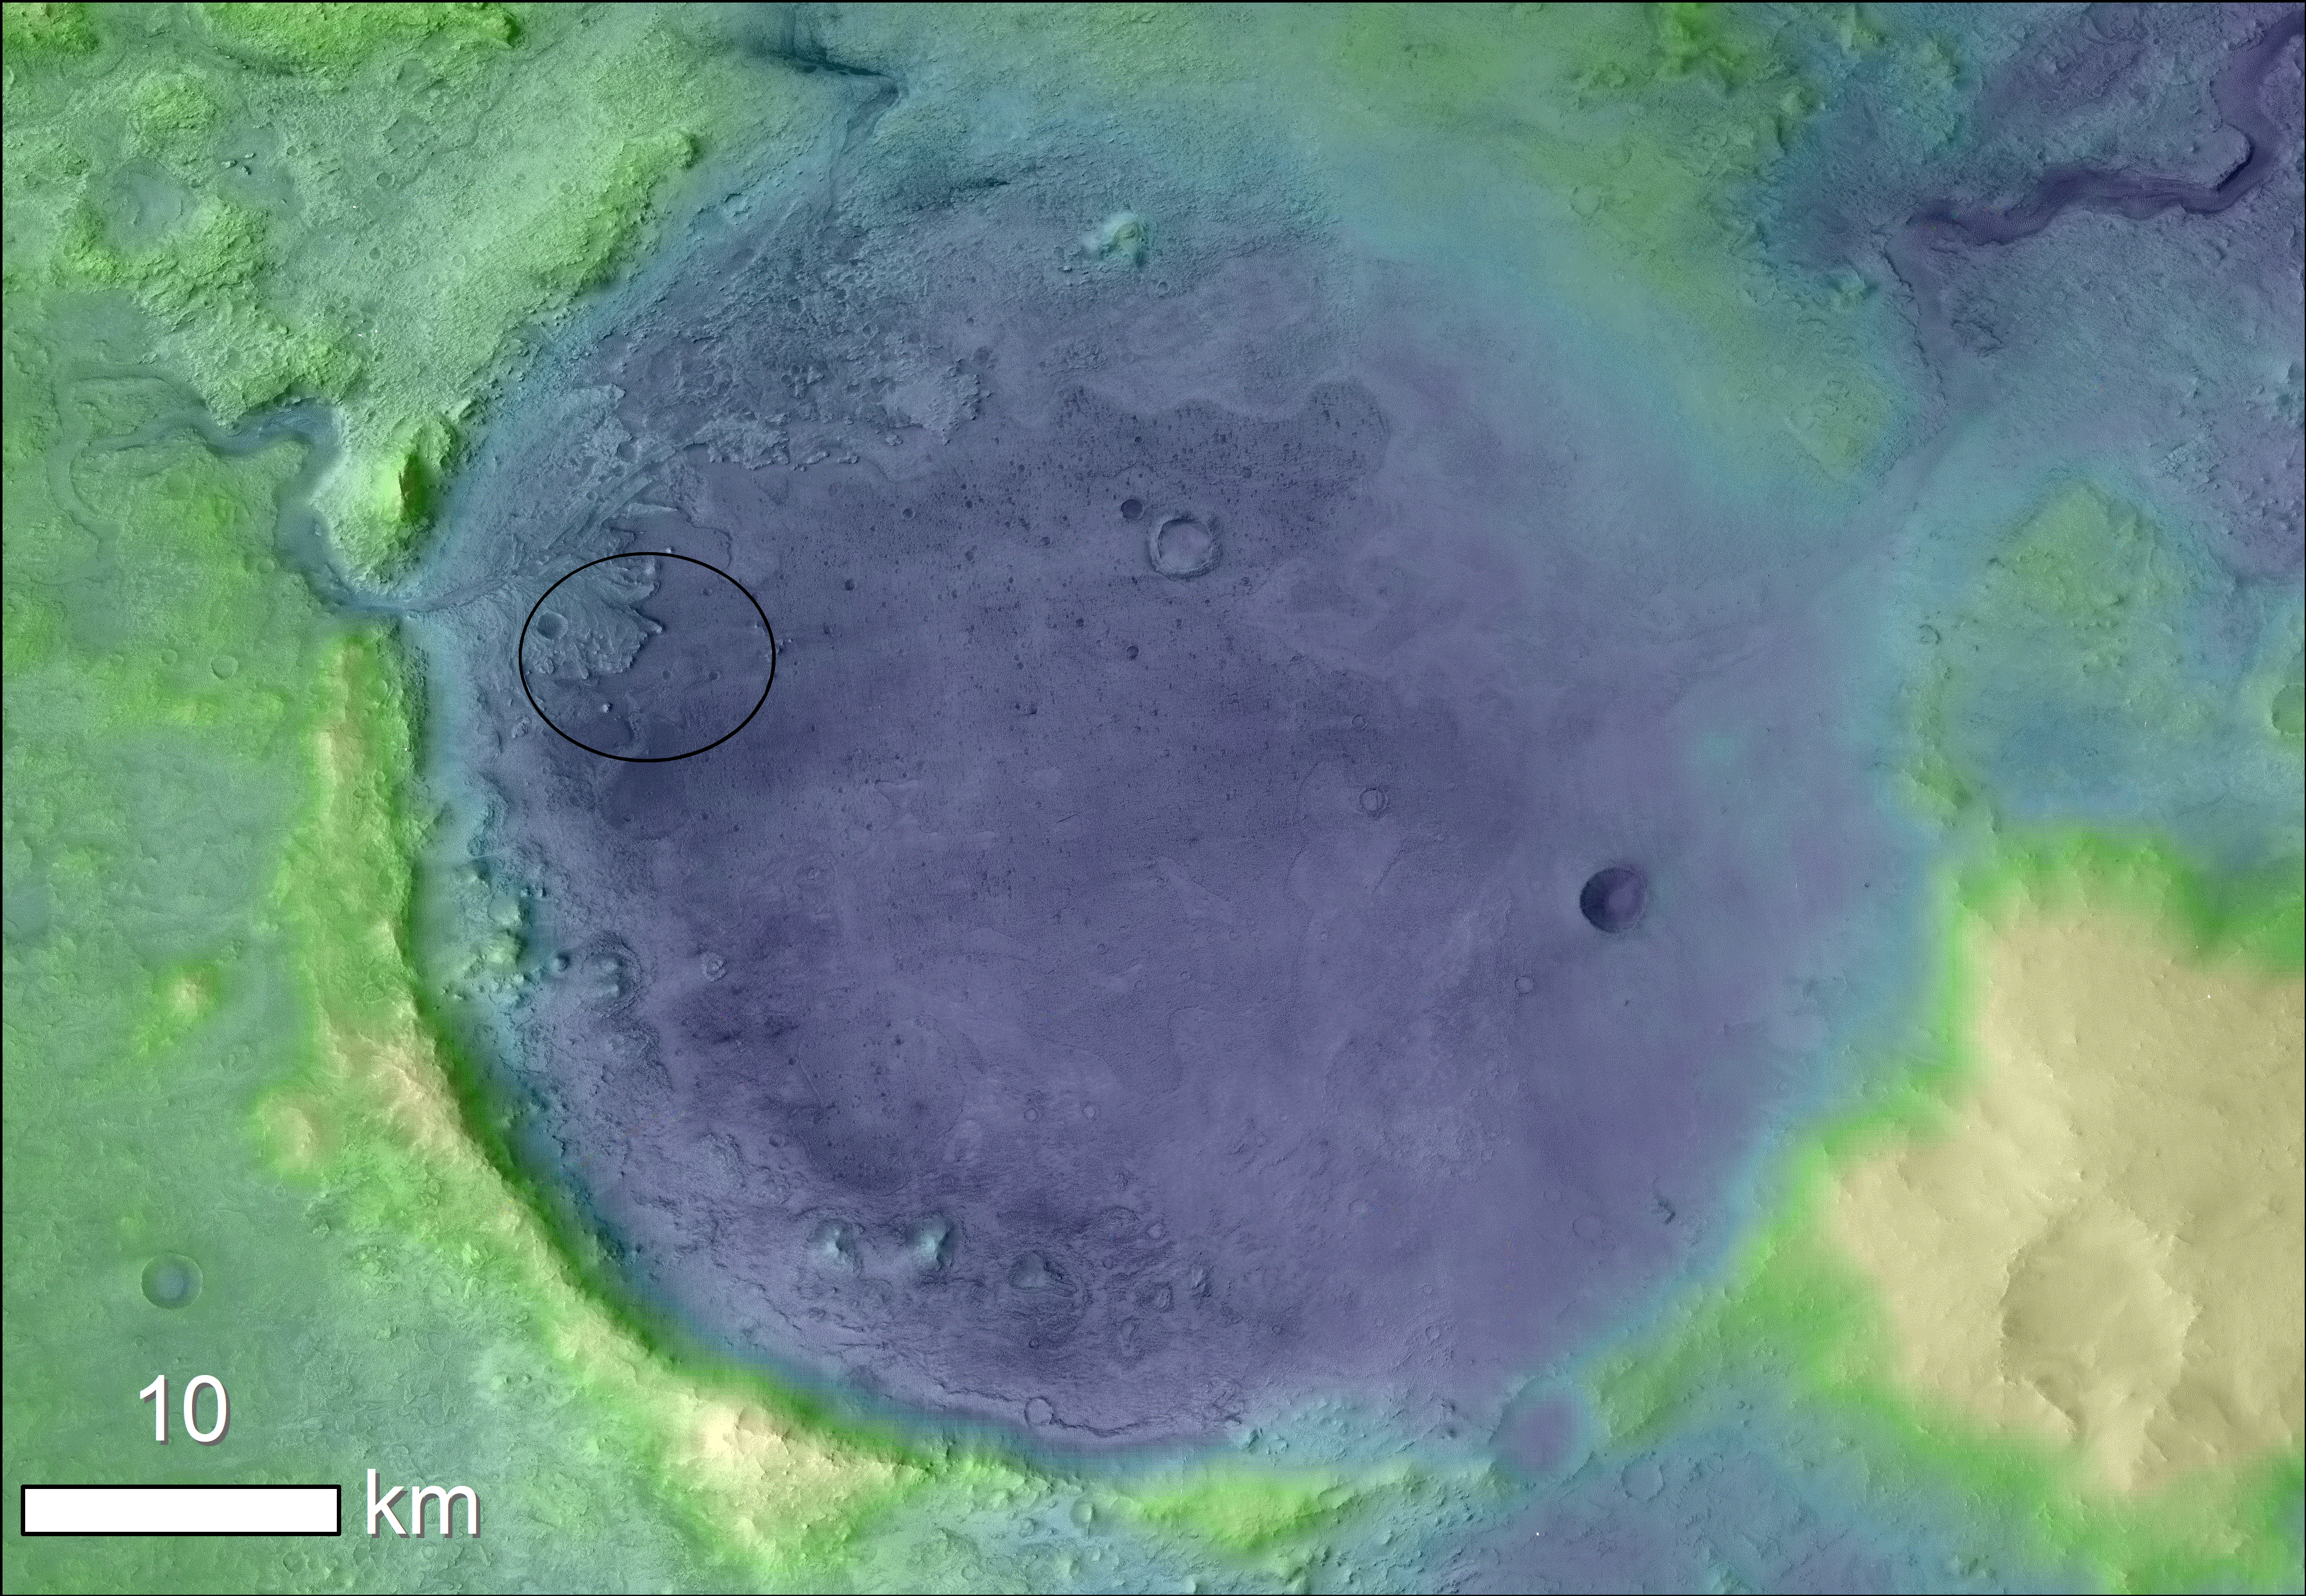

Jezero Crater’s Ancient Lakeshore

Lighter colors represent higher elevation in this image of Jezero Crater on Mars, the landing site for NASA’s Mars 2020 mission. The oval indicates the landing ellipse, where the rover will be touching down on Mars. The color added to this image helps the crater rim stand out clearly, and makes it easier to spot the shoreline of a lake that dried up billions of years ago.

Scientists want to visit this shoreline because it may have preserved fossilized microbial life, if any ever formed on Mars.

The image was created using data from a combination of instruments and spacecraft: NASA’s Mars Global Surveyor and its Mars Orbiter Laser Altimeter (MOLA); NASA’s Mars Reconnaissance Orbiter and its Compact Reconnaissance Imaging Spectrometer for Mars (CRISM) and Context Camera (CTX); and the European Space Agency’s Mars Express and its High Resolution Stereo Camera (HRSC).

The Johns Hopkins University Applied Physics Laboratory in Laurel, Maryland, led the work to build the CRISM instrument and operates CRISM in coordination with an international team of researchers from universities, government and the private sector. Malin Space Science Systems in San Diego built and operates CTX. MOLA was built and operated by a team headed at NASA Goddard Space Flight Center in Greenbelt, Maryland.

Credit: NASA/JPL-Caltech/MSSS/JHU-APL/ESA